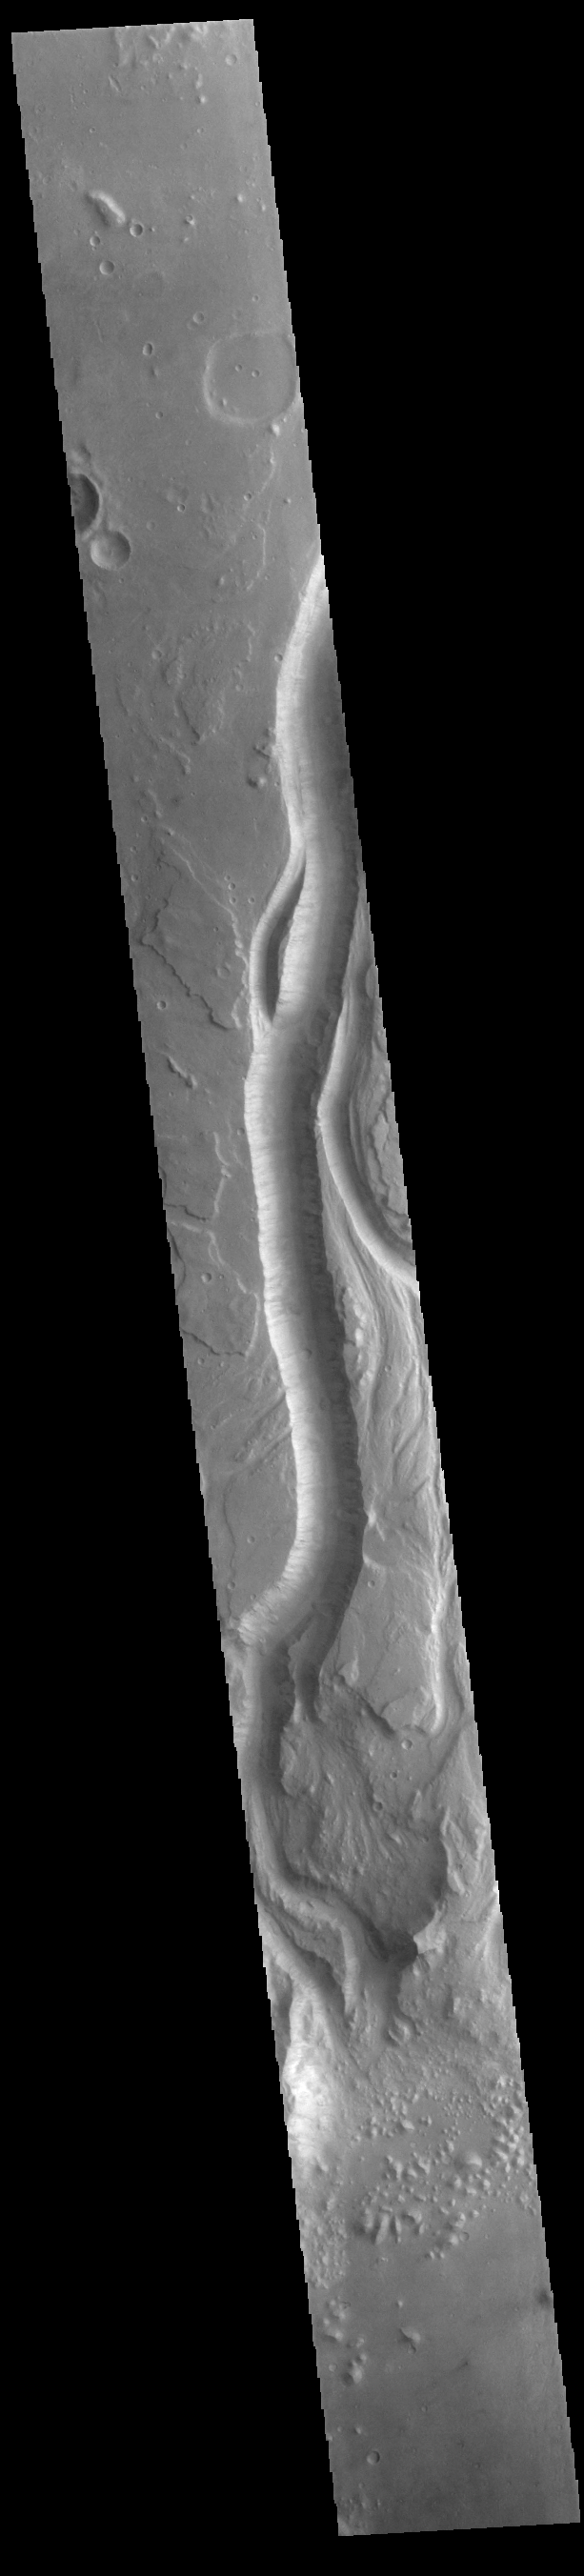

Shalbatana Vallis

Today’s VIS image shows a portion of Shalbatana Vallis. Located in Xanthe Terra, Shalbatana Vallis is an outflow channel carved by massive floods of escaping groundwater whose source lies far to the south of this image. Shalbatana Vallis is over 1300 km long (808 miles). This channel, and all others in this region, drain into Chryse Planitia.

Credit: NASA/JPL-Caltech/ASU